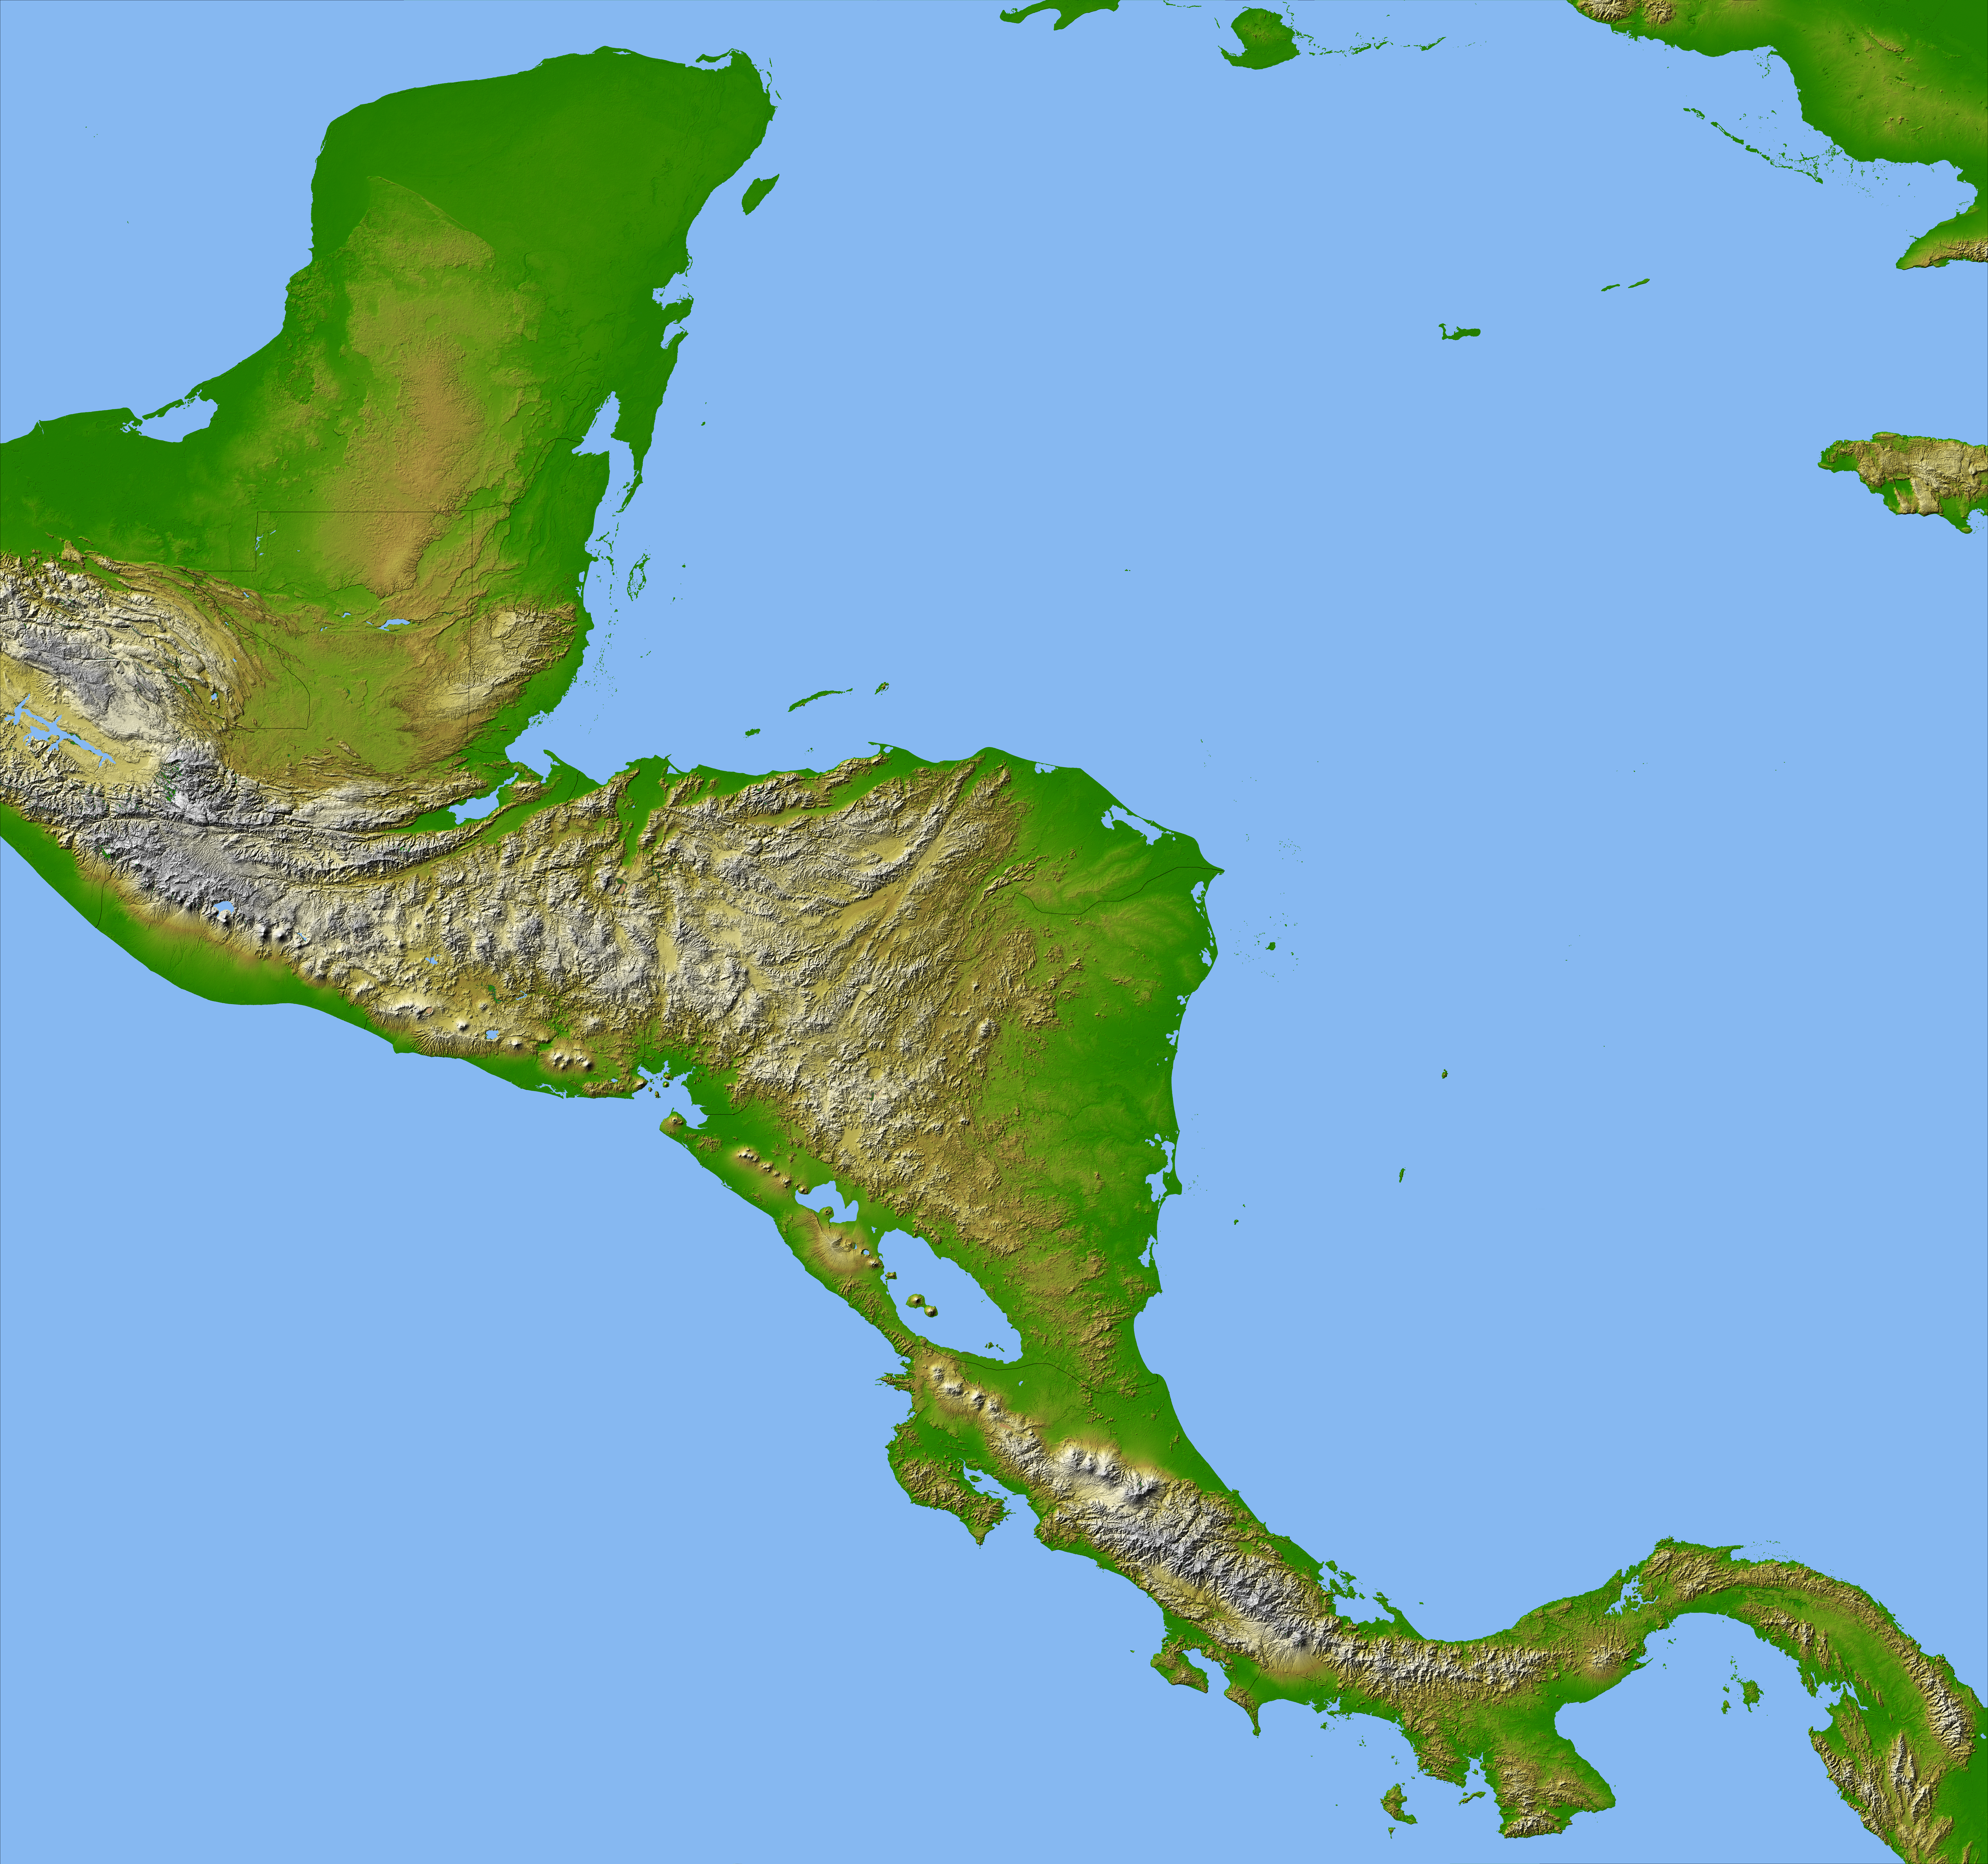

Colored Height and Shaded Relief, Central America

Panama, Costa Rica, Nicaragua, El Salvador, Honduras, Guatemala, Belize, southern Mexico and parts of Cuba and Jamaica are all seen in this image from NASA’s Shuttle Radar Topography Mission. The dominant feature of the northern part of Central America is the Sierra Madre Range, spreading east from Mexico between the narrow Pacific coastal plain and the limestone lowland of the Yucatan Peninsula. Parallel hill ranges sweep across Honduras and extend south, past the Caribbean Mosquito Coast to lakes Managua and Nicaragua. The Cordillera Central rises to the south, gradually descending to Lake Gatun and the Isthmus of Panama. A highly active volcanic belt runs along the Pacific seaboard from Mexico to Costa Rica.

High-quality satellite imagery of Central America has, until now, been difficult to obtain due to persistent cloud cover in this region of the world. The ability of SRTM to penetrate clouds and make three-dimensional measurements has allowed the generation of the first complete high-resolution topographic map of the entire region. This map was used to generate the image.

Two visualization methods were combined to produce the image: shading and color coding of topographic height. The shade image was derived by computing topographic slope in the north-south direction. Color coding is directly related to topographic height, with green at the lower elevations, rising through yellow, red, and magenta, to white at the highest elevations.

For an annotated version of this image, please select Figure 1, below:
(Large image: ~9 mB jpeg)

Elevation data used in this image were acquired by the Shuttle Radar Topography Mission aboard the Space Shuttle Endeavour, launched on February 11, 2000. The mission used the same radar instrument that comprised the Spaceborne Imaging Radar-C/X-Band Synthetic Aperture Radar that flew twice on the Space Shuttle Endeavour in 1994. The Shuttle Radar Topography Mission was designed to collect three-dimensional measurements of the Earth’s surface. To collect the 3-D data, engineers added a 60-meter (200-foot)-long mast, installed additional C-band and X-band antennas, and improved tracking and navigation devices. The mission is a cooperative project between NASA, the National Imagery and Mapping Agency of the U.S. Department of Defense, and the German and Italian space agencies. It is managed by NASA’s Jet Propulsion Laboratory, Pasadena, Calif., for NASA’s Earth Science Enterprise, Washington, D.C.

Size: 1720 by 1670 kilometers (1068 by 1036 miles)
Location: 14.5 degrees North latitude, 85.0 degrees West longitude
Orientation: North toward the top
Image Data: Shaded and colored SRTM elevation model
Date Acquired: February 2000

Credit: NASA/JPL/NIMA